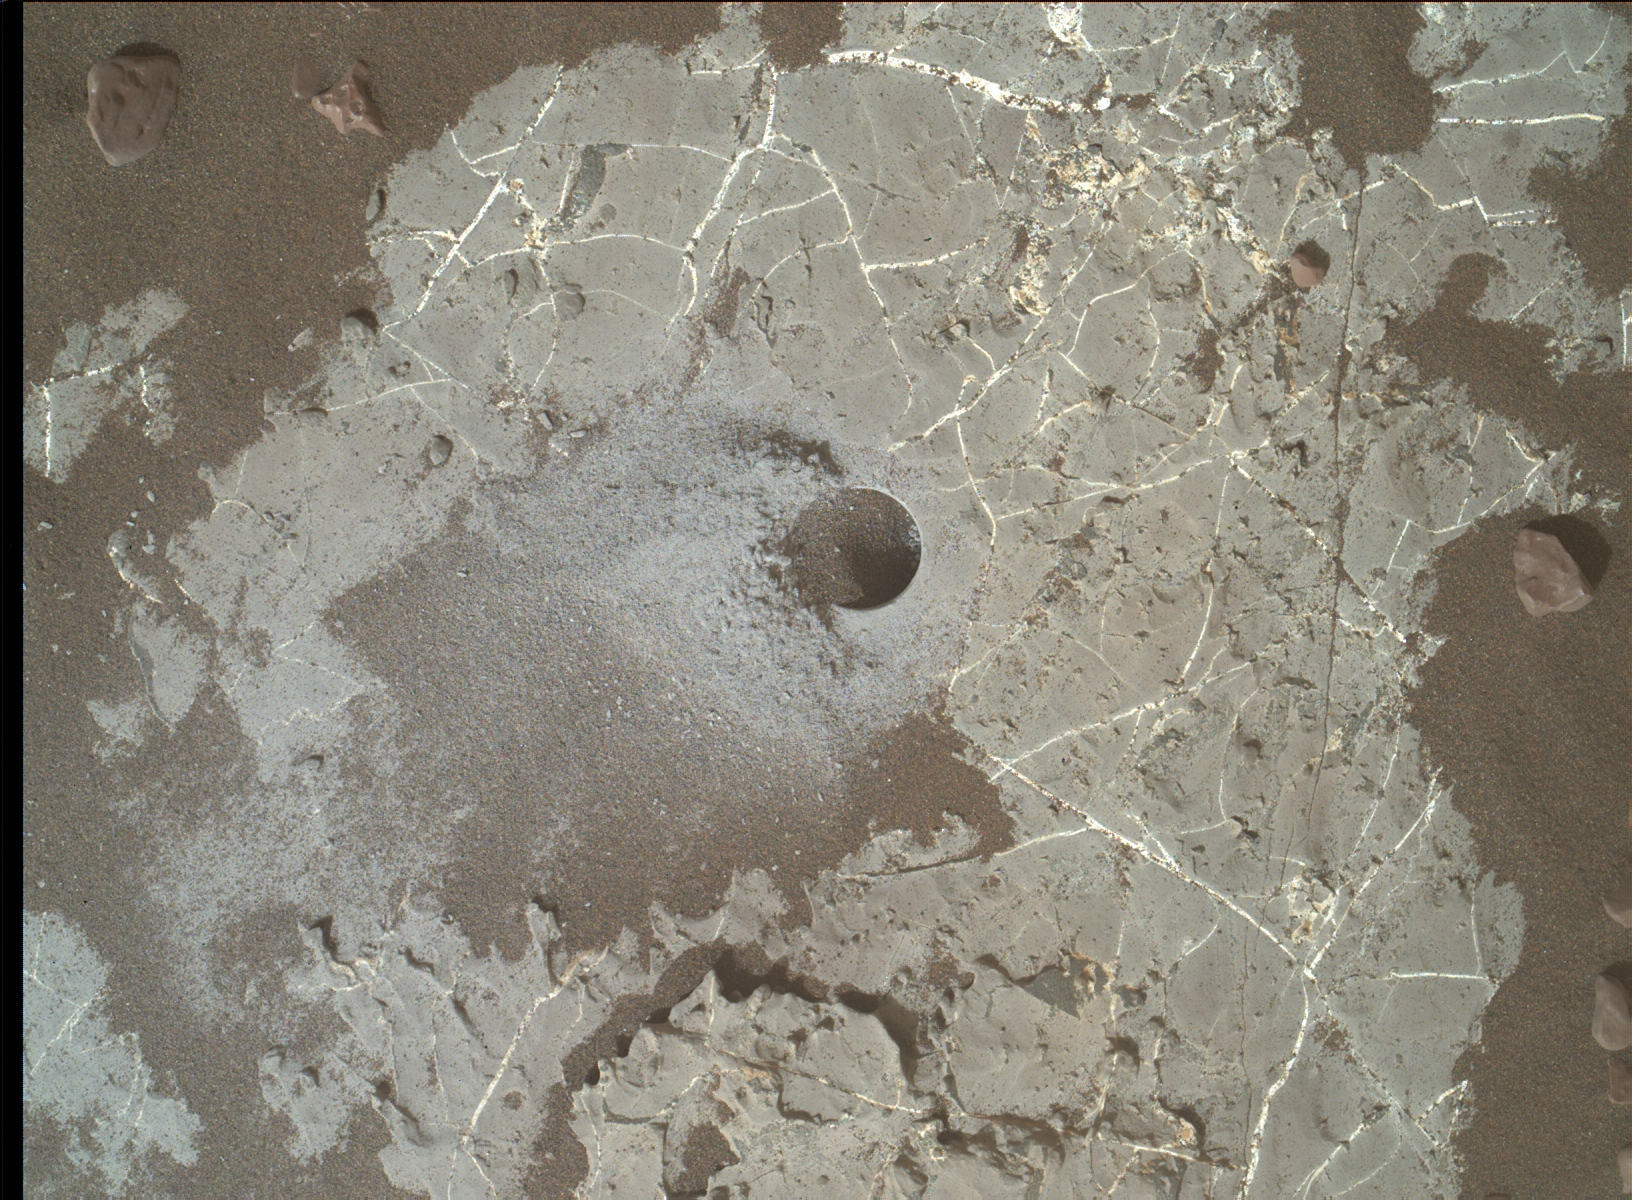

Highfield Drill Hole

This image shows the Highfield drill hole made by NASA’s Curiosity rover as it was collecting a sample on “Vera Rubin Ridge” in Gale Crater on Mars. Drill powder from this hole was enriched in carbon-12. The image was taken by the Mars Hand Lens Imager on Dec. 10, 2021, the 2,247th Martian day, or sol, of the mission.

Curiosity was built by NASA’s Jet Propulsion Laboratory in Southern California. Caltech in Pasadena, California, manages JPL for NASA. JPL manages Curiosity’s mission for NASA’s Science Mission Directorate in Washington. MAHLI was built by Malin Space Science Systems in San Diego.

Credit: NASA/JPL-Caltech/MSSS